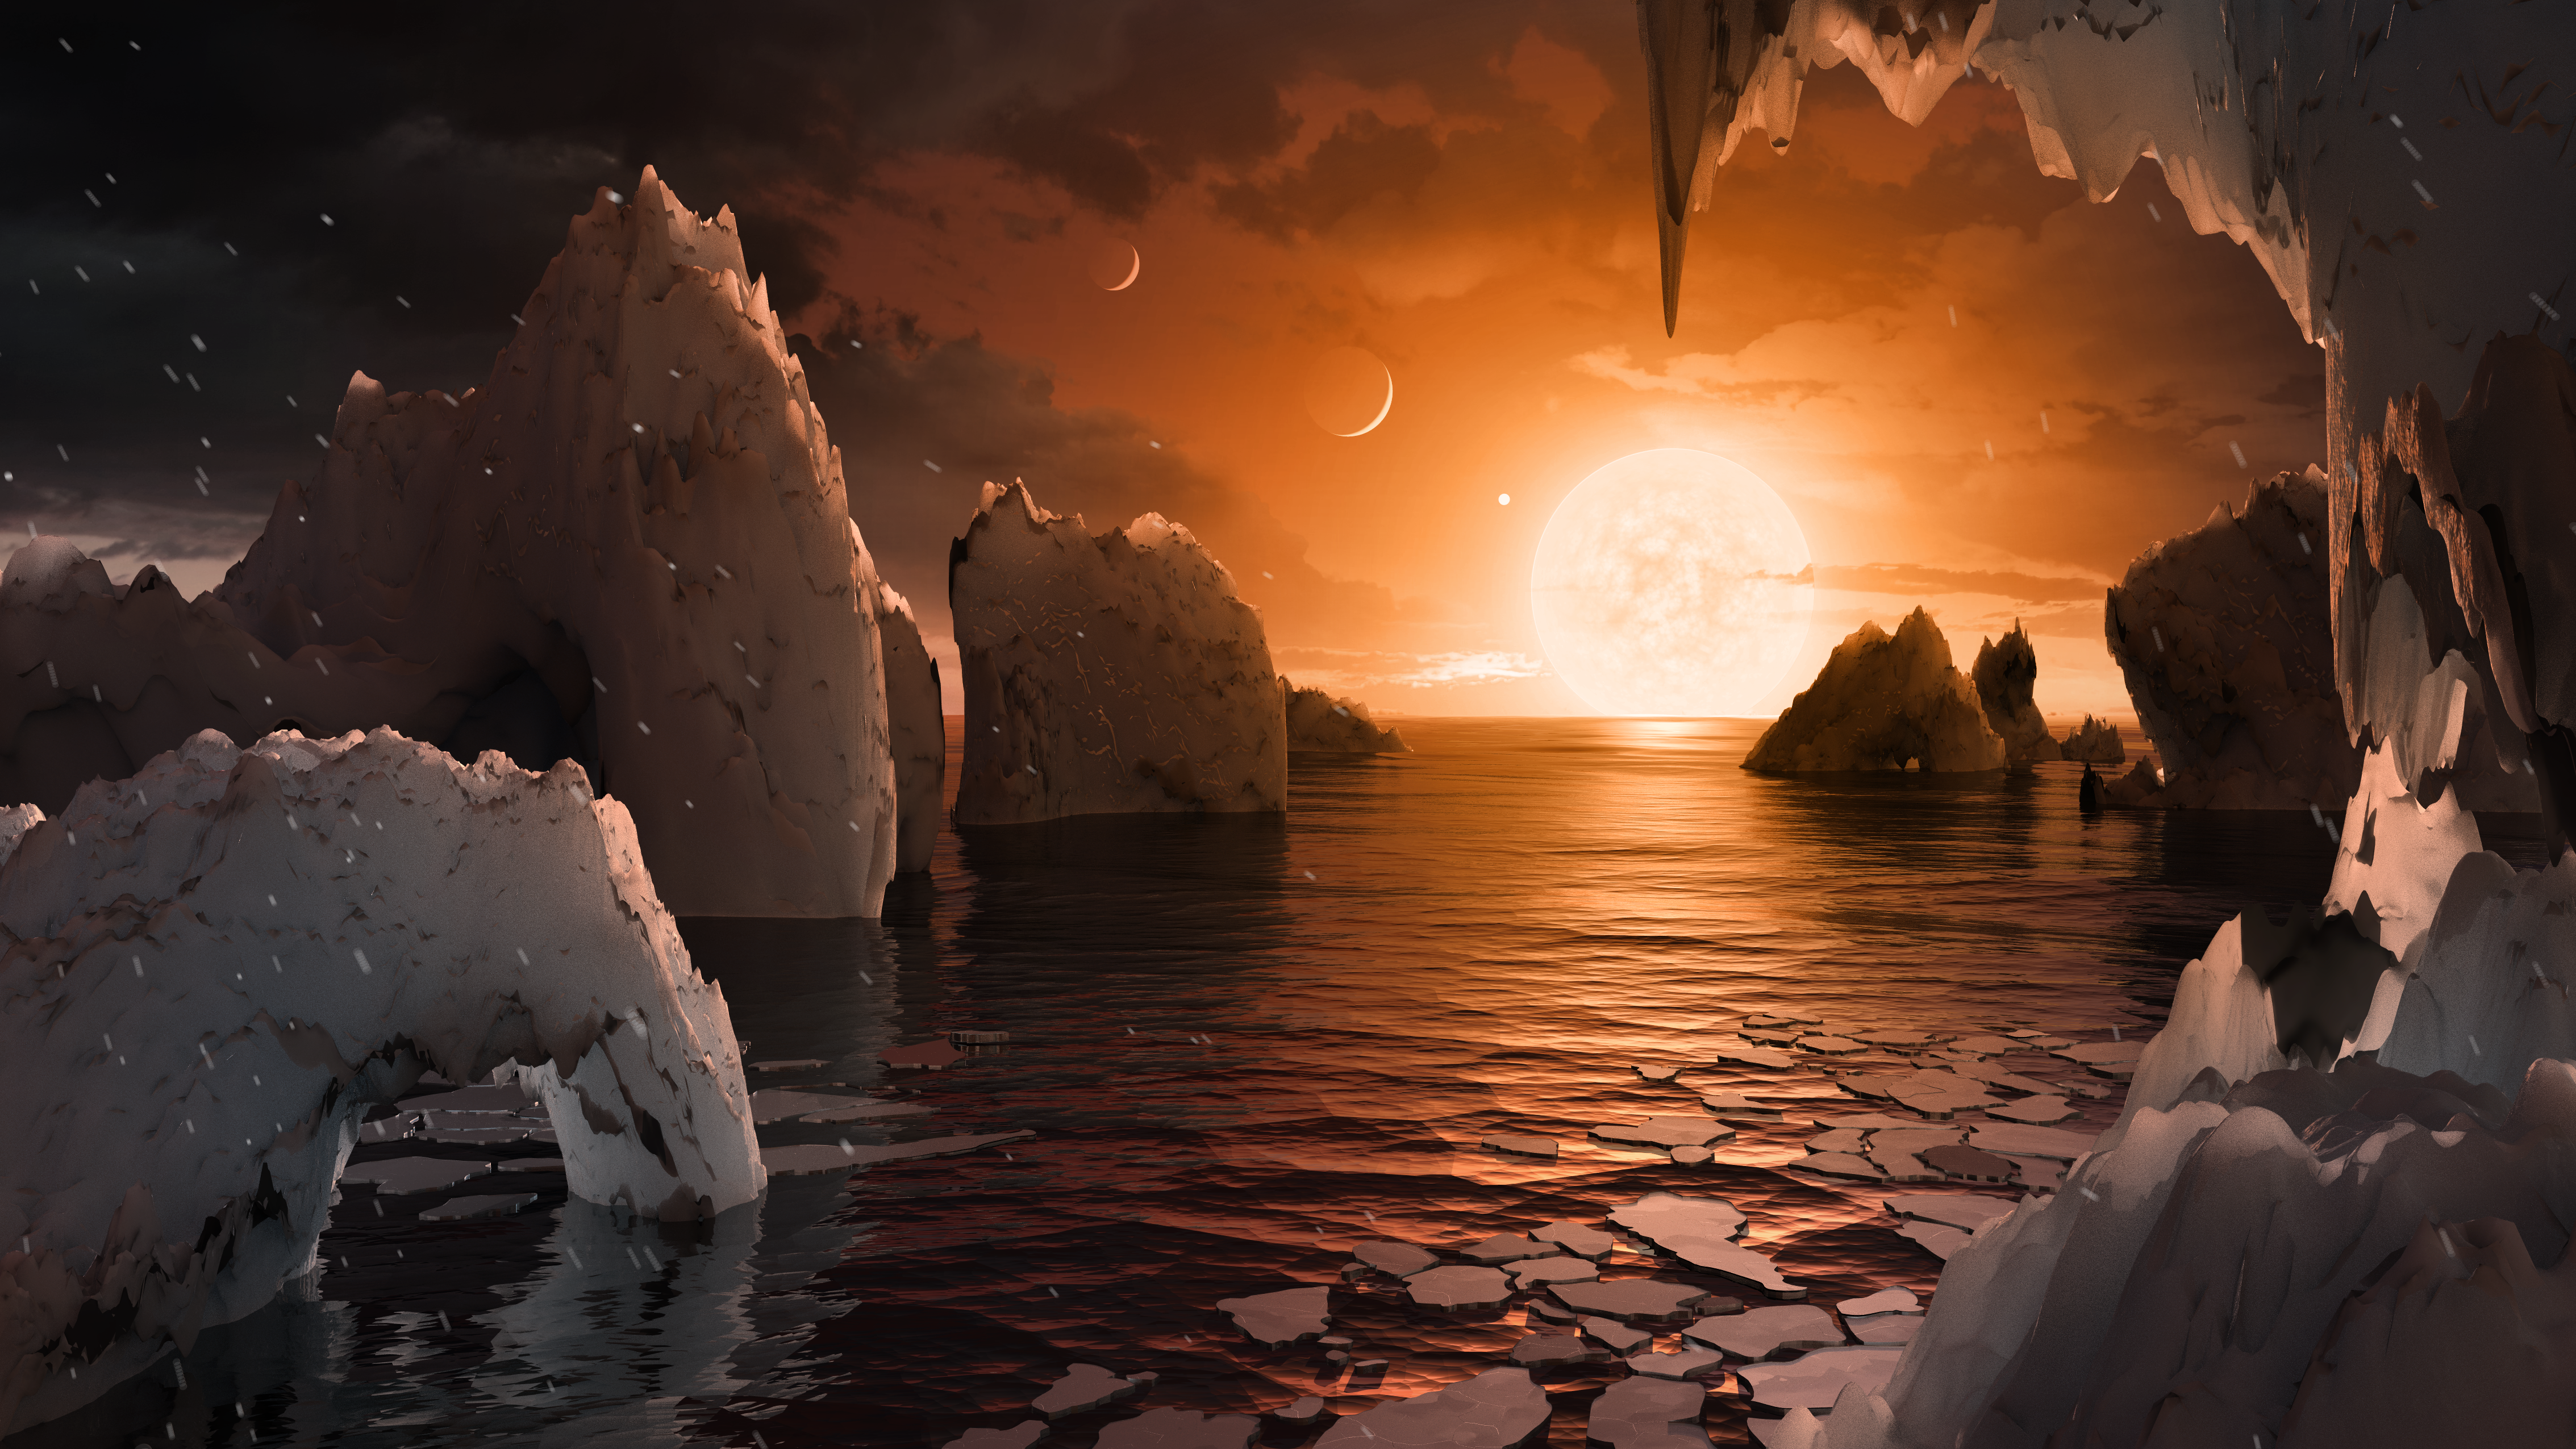

Surface of TRAPPIST-1f

This artist’s concept allows us to imagine what it would be like to stand on the surface of the exoplanet TRAPPIST-1f, located in the TRAPPIST-1 system in the constellation Aquarius.

Because this planet is thought to be tidally locked to its star, meaning the same face of the planet is always pointed at the star, there would be a region called the terminator that perpetually divides day and night. If the night side is icy, the day side might give way to liquid water in the area where sufficient starlight hits the surface.

One of the unusual features of TRAPPIST-1 planets is how close they are to each other — so close that other planets could be visible in the sky from the surface of each one. In this view, the planets in the sky correspond to TRAPPIST1e (top left crescent), d (middle crescent) and c (bright dot to the lower right of the crescents). TRAPPIST-1e would appear about the same size as the moon and TRAPPIST1-c is on the far side of the star. The star itself, an ultra-cool dwarf, would appear about three times larger than our own sun does in Earth’s skies.

The TRAPPIST-1 system has been revealed through observations from NASA’s Spitzer Space Telescope and the ground-based TRAPPIST (TRAnsiting Planets and PlanetesImals Small Telescope) telescope, as well as other ground-based observatories. The system was named for the TRAPPIST telescope.

NASA’s Jet Propulsion Laboratory, Pasadena, California, manages the Spitzer Space Telescope mission for NASA’s Science Mission Directorate, Washington. Science operations are conducted at the Spitzer Science Center at Caltech, also in Pasadena. Spacecraft operations are based at Lockheed Martin Space Systems Company, Littleton, Colorado. Data are archived at the Infrared Science Archive housed at Caltech/IPAC. Caltech manages JPL for NASA.

Credit: NASA/JPL-Caltech